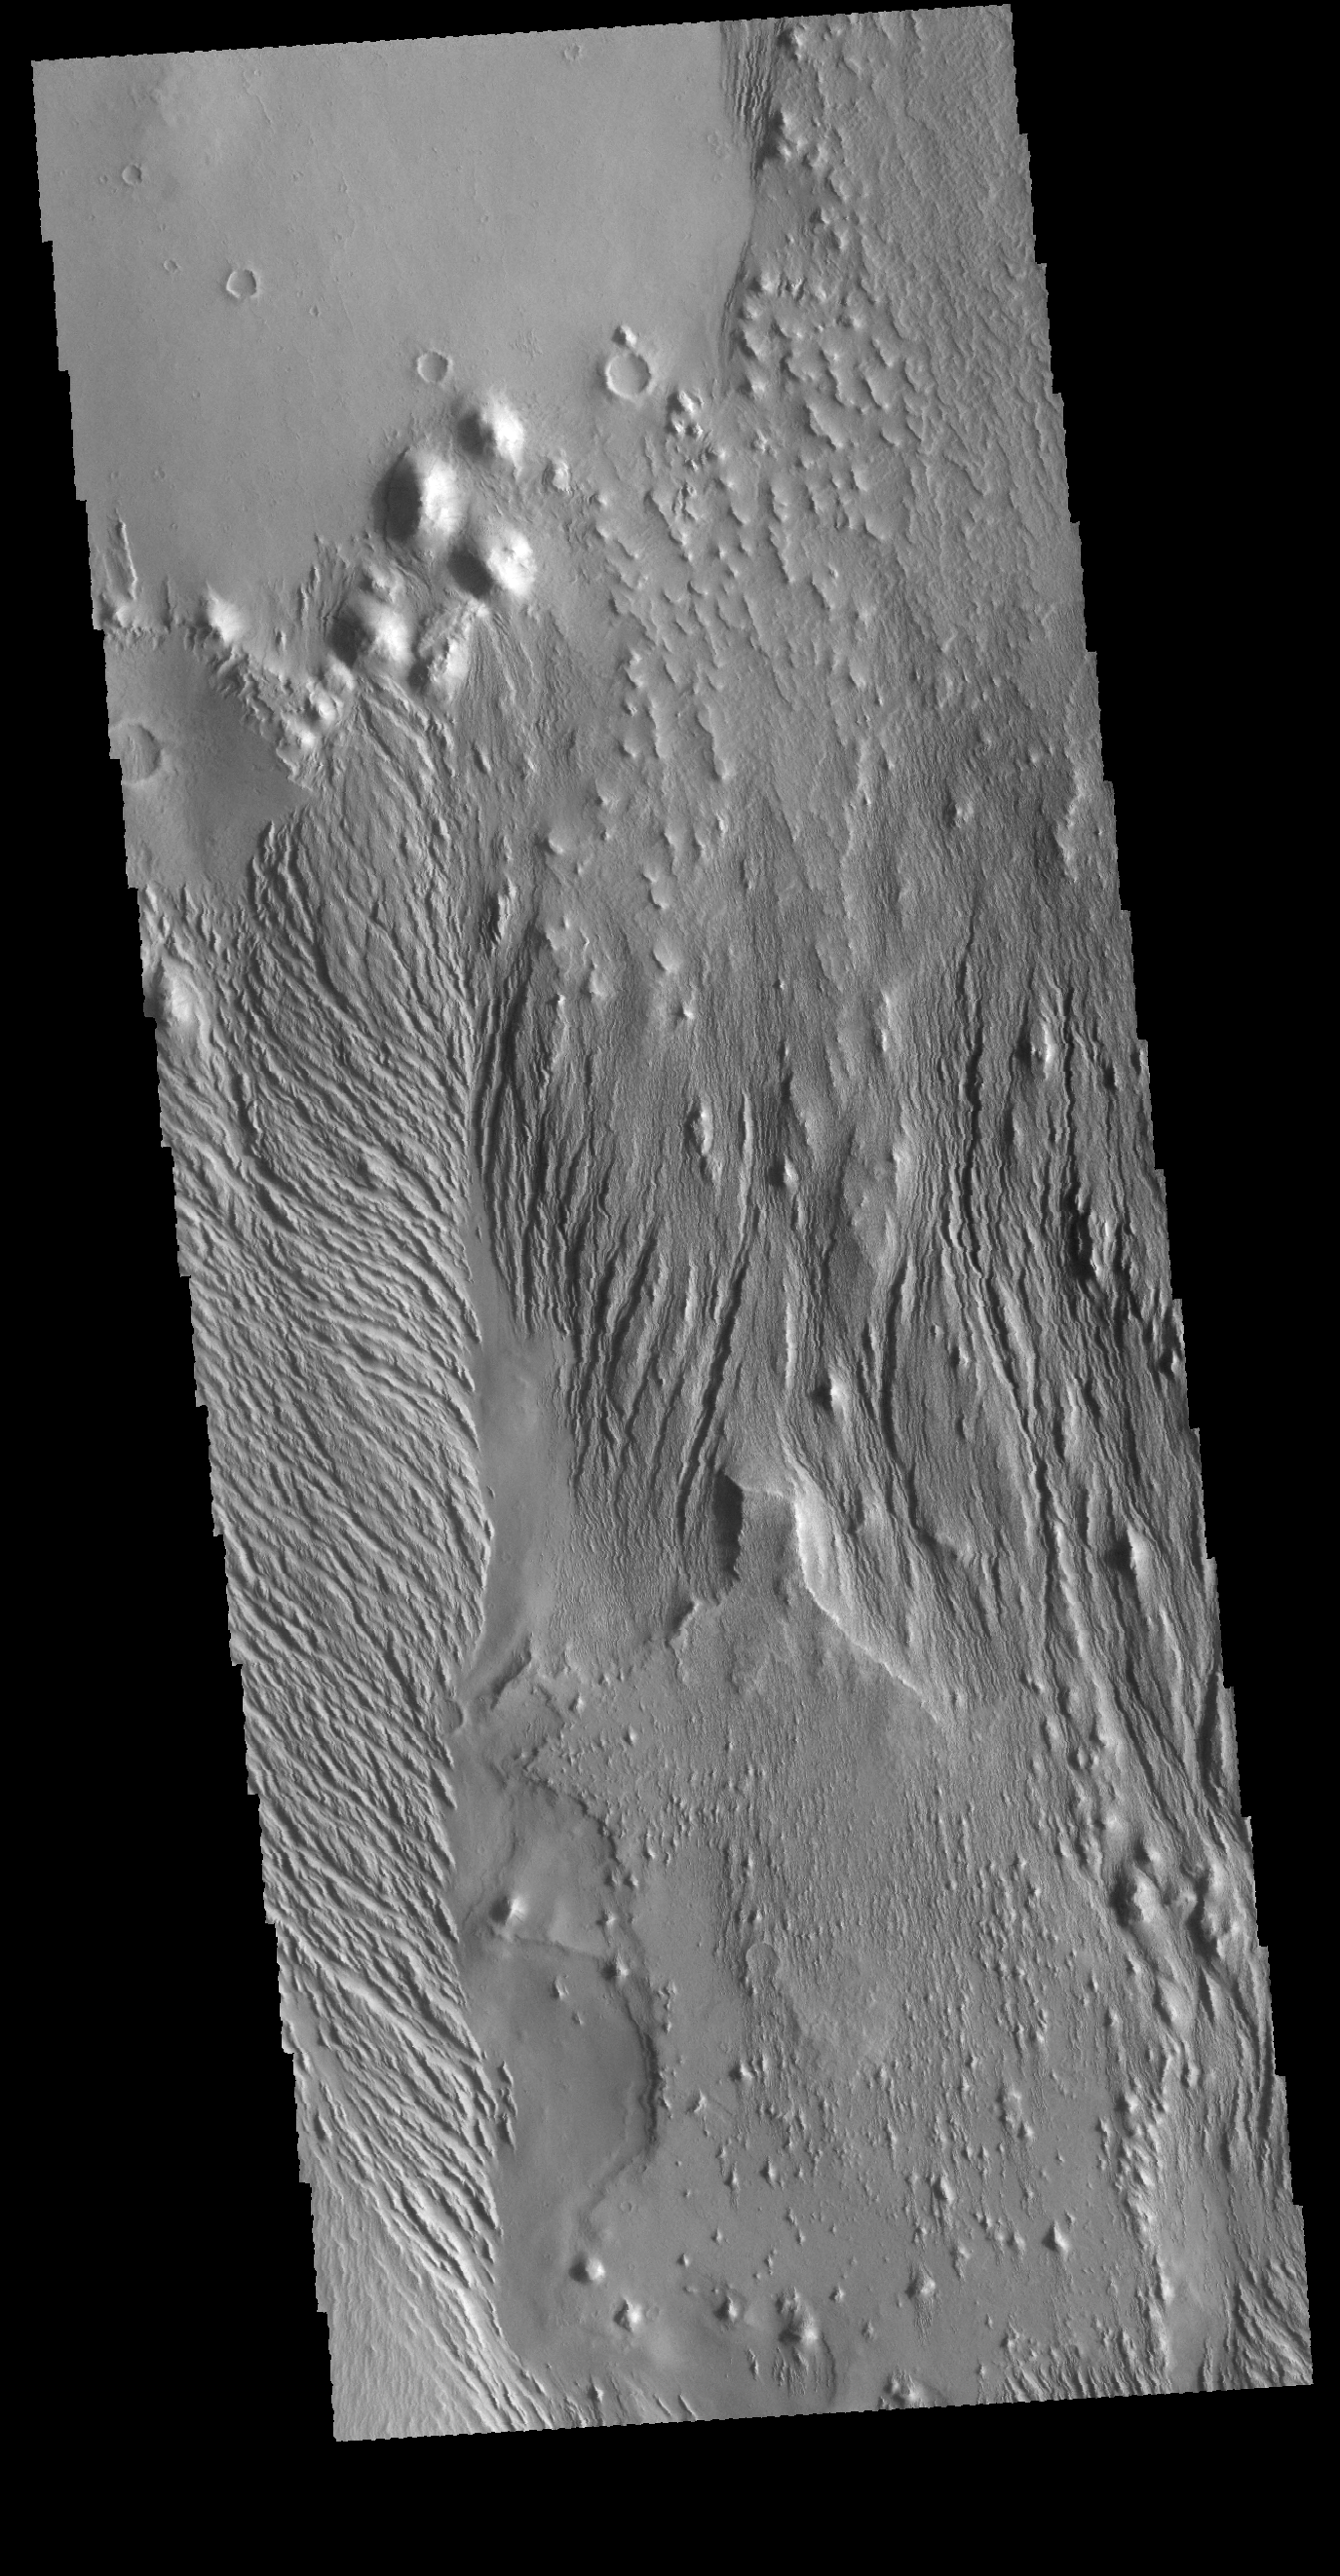

Wind Etching

Today’s VIS image is located in a region that has been heavily modified by wind action. The narrow ridge/valley system seen in this image are a feature called yardangs. Yardangs form when unidirectional winds blow across poorly cemented materials. Multiple yardang directions can indicate changes in regional wind regimes.

Credit: NASA/JPL-Caltech/ASU